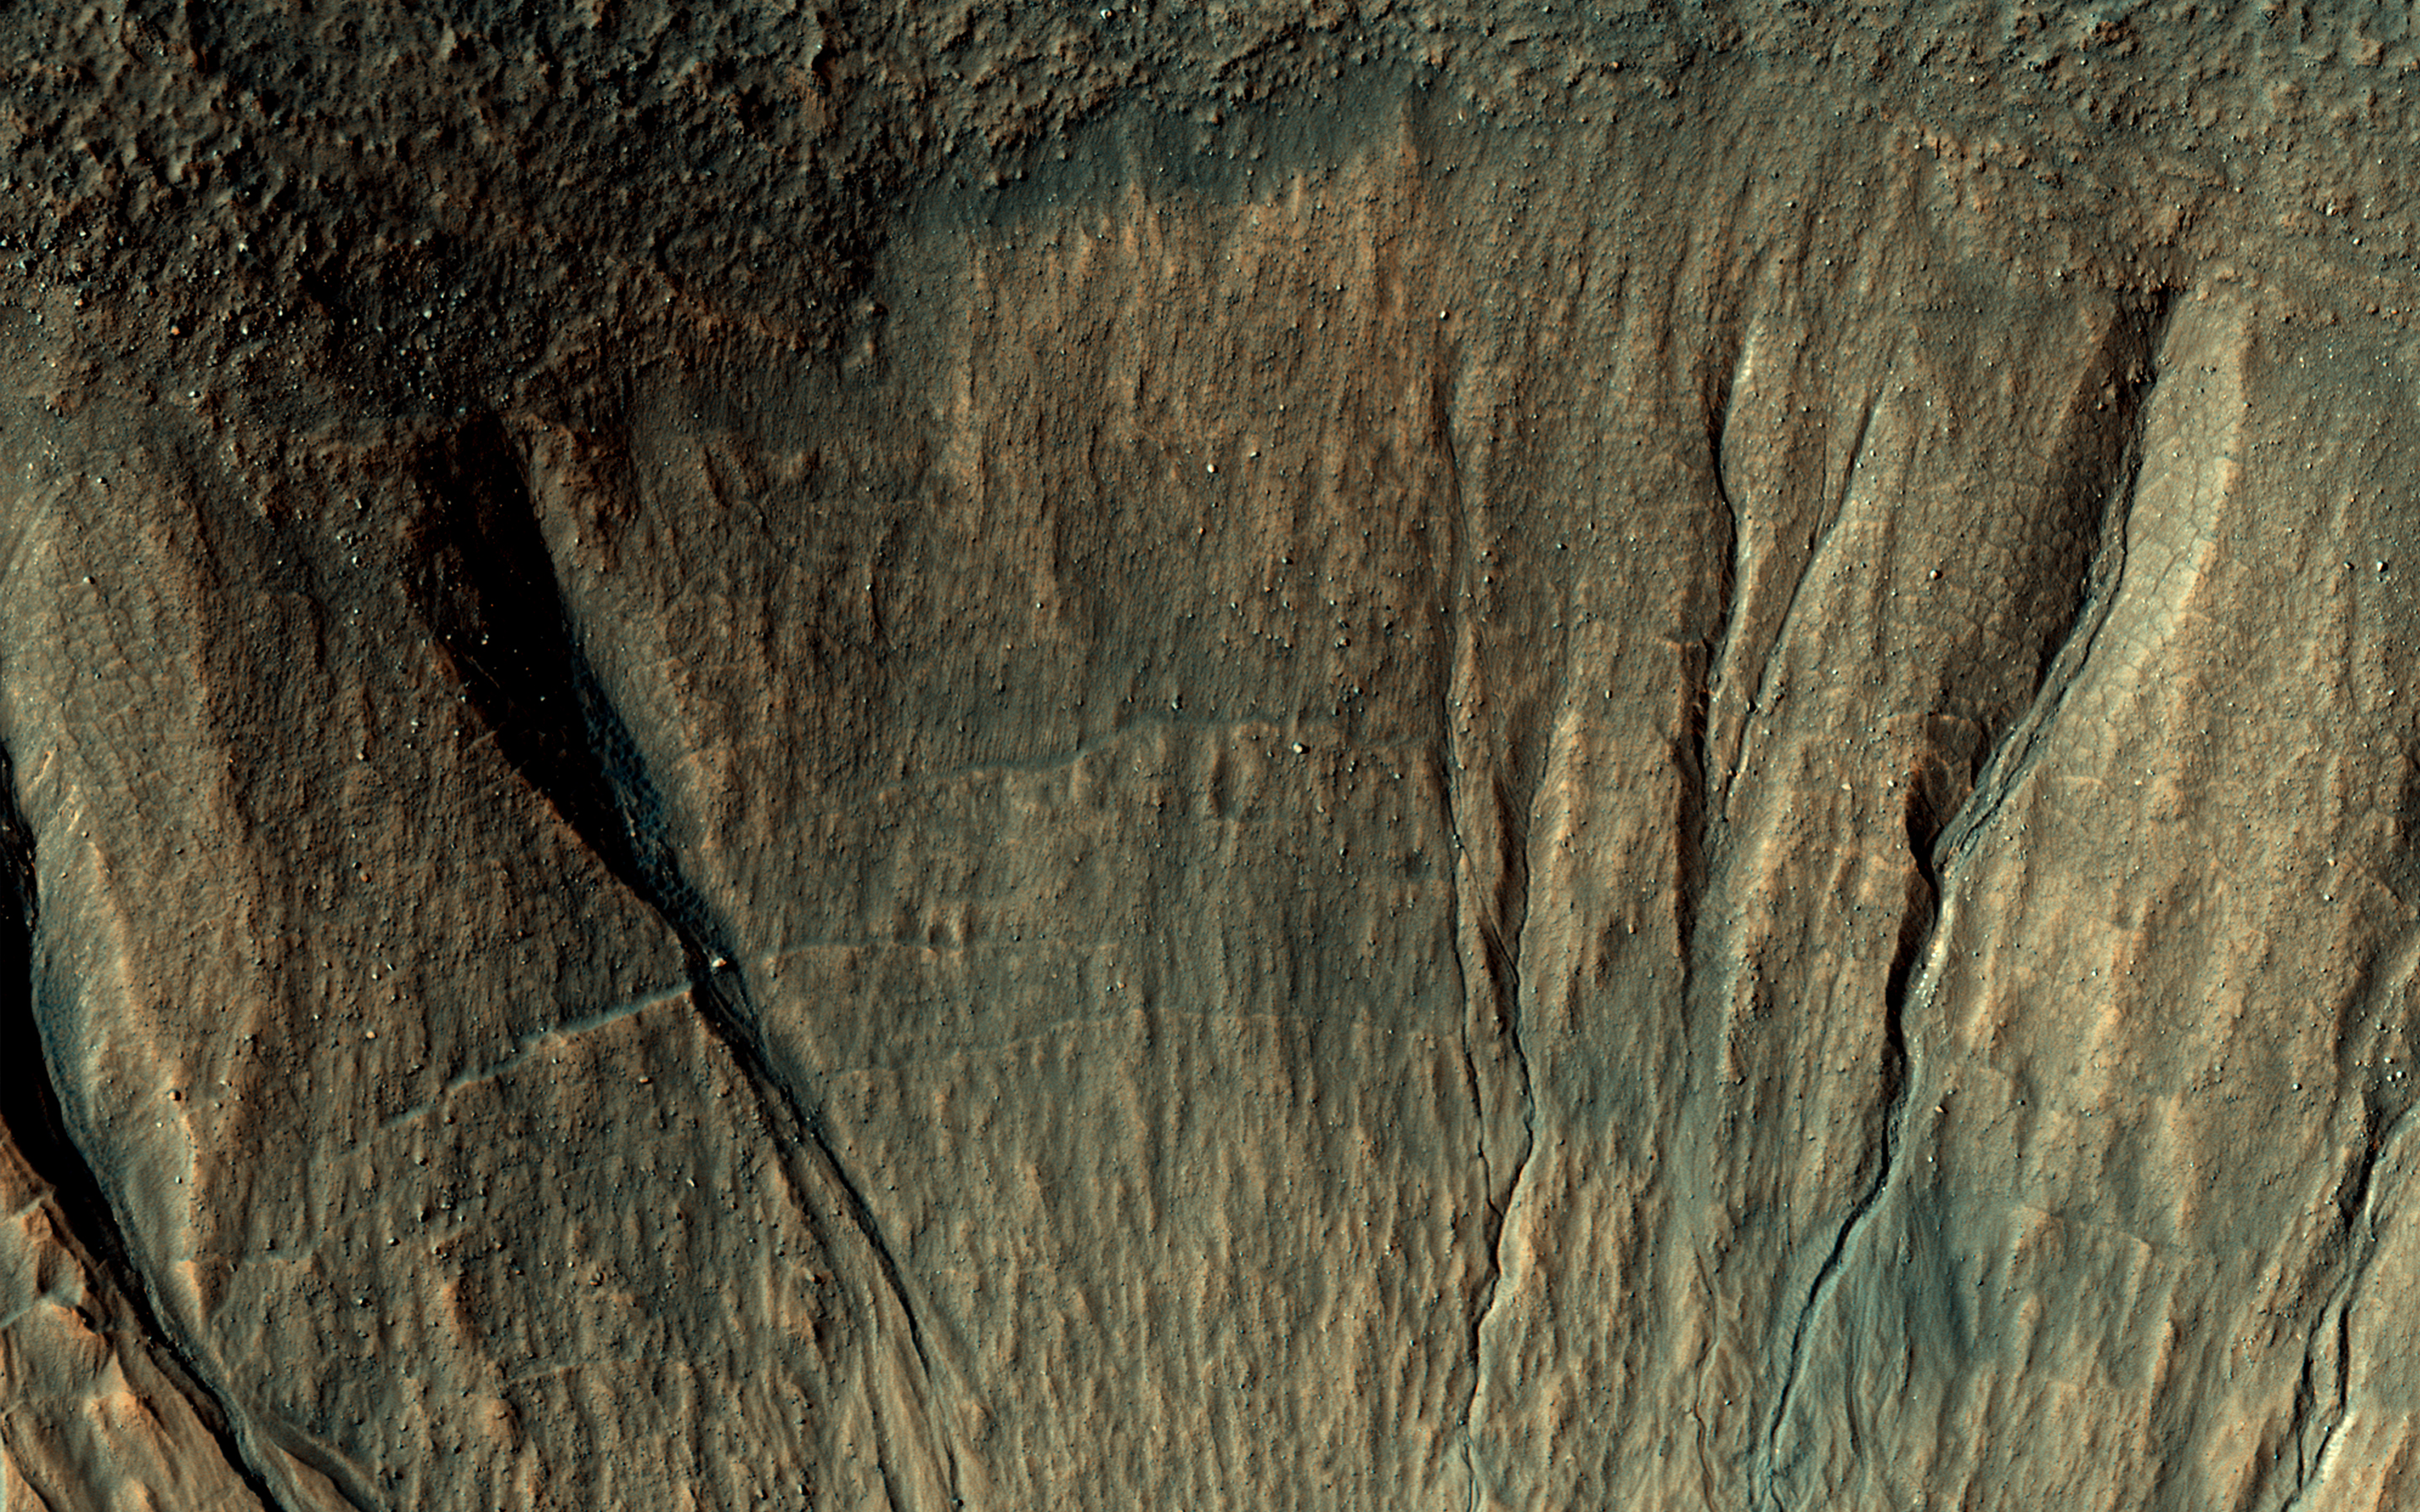

Old Features and New

This image covers a portion of a typical impact crater in Terra Sirenum at about 40 degrees south latitude on Mars.

At the top of the image, outside the crater rim, there is a mid-latitude mantle, rough in places where ice may have sublimated. Below the crater rim, on the steep, south-facing slope, are gullies. These are erosional features with depositional fans. Some of the gully fans have a bluish color: these are probably quite recent deposits, less than a few tens of years old.

On the floor of the crater (bottom of this image) are ridges that likely formed from the flow of ice, perhaps a few million years ago.

The map is projected here at a scale of 50 centimeters (19.6 inches) per pixel. [The original image scale is 50.3 centimeters (19.8 inches) per pixel (with 2 x 2 binning); objects on the order of 151 centimeters (59 inches) across are resolved.] North is up.

The University of Arizona, Tucson, operates HiRISE, which was built by Ball Aerospace & Technologies Corp., Boulder, Colo. NASA’s Jet Propulsion Laboratory, a division of Caltech in Pasadena, California, manages the Mars Reconnaissance Orbiter Project for NASA’s Science Mission Directorate, Washington.

Credit: NASA/JPL-Caltech/Univ. of Arizona